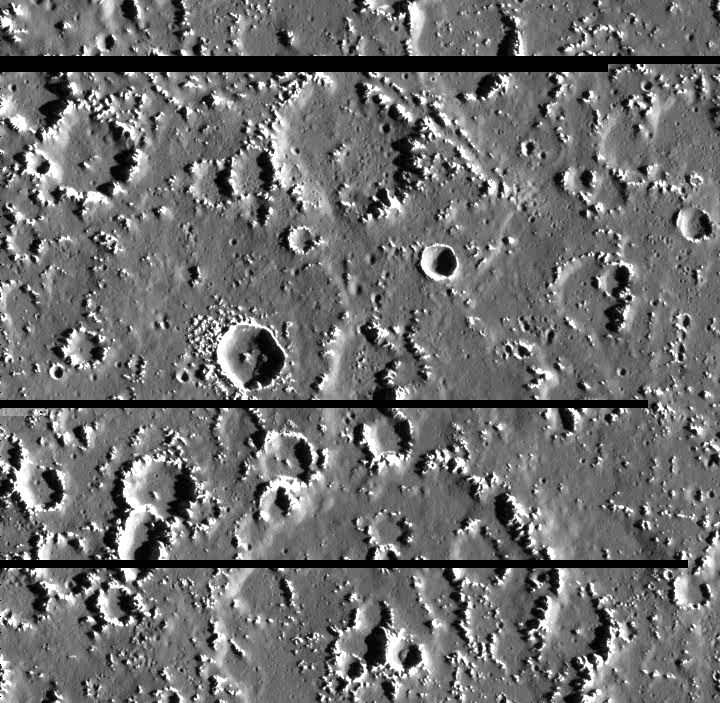

Callisto’s Varied Crater Landscape

This portion of the surface of Callisto, Jupiter’s second largest moon, contains an immensely varied crater landscape. A large, degraded crater dominates the southern (bottom) portion of the image. There are fresh to highly degraded craters at all sizes, but a relatively low number of small, fresh craters. A diagonal “trench” cuts across a crater rim in the north (top) of the image. Several clusters of small craters appear throughout the image. Images revealing the appearance and numbers of craters, help establish which erosional processes take place on a planet’s surface, and help determine a relative age for the surface.

North is to the top of the picture. The image, centered at 13.4 degrees north latitude and 141.8 degrees west longitude, covers an area approximately 61 kilometers (38 miles) by 60 kilometers (37 miles). The resolution is about 85 meters (280 feet) per picture element. The horizontal black lines indicate gaps in the data received for this image. The image was taken on September 17th, 1997 at a range of 8400 kilometers (5200 miles) by the Solid State Imaging (SSI) system on NASA’s Galileo spacecraft during its tenth orbit of Jupiter.

The Jet Propulsion Laboratory, Pasadena, CA manages the Galileo mission for NASA’s Office of Space Science, Washington, DC.

Credit: NASA/JPL